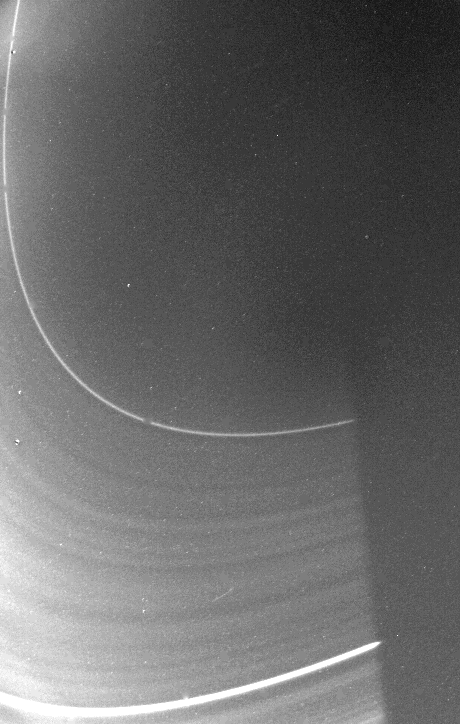

Saturn’s Faint Inner D-ring

Voyager 2 took this picture of Saturn’s faint inner D-ring Aug. 25 about 1 hour 48 minutes before the spacecraft’s closest approach to Saturn. The range was 195,400 kilometers (121,300 miles) and phase angle was 166`. This view includes the sun’s shadow across the ring. Voyager 1 saw this region in a similar view last fall, but this higher-resolution image shows many more ringlets and gaps. The D-ring is very tenuous and has an extremely small optical depth. The Voyager project is managed for NASA by the Jet Propulsion Laboratory, Pasadena, Calif.

Credit: NASA/JPL